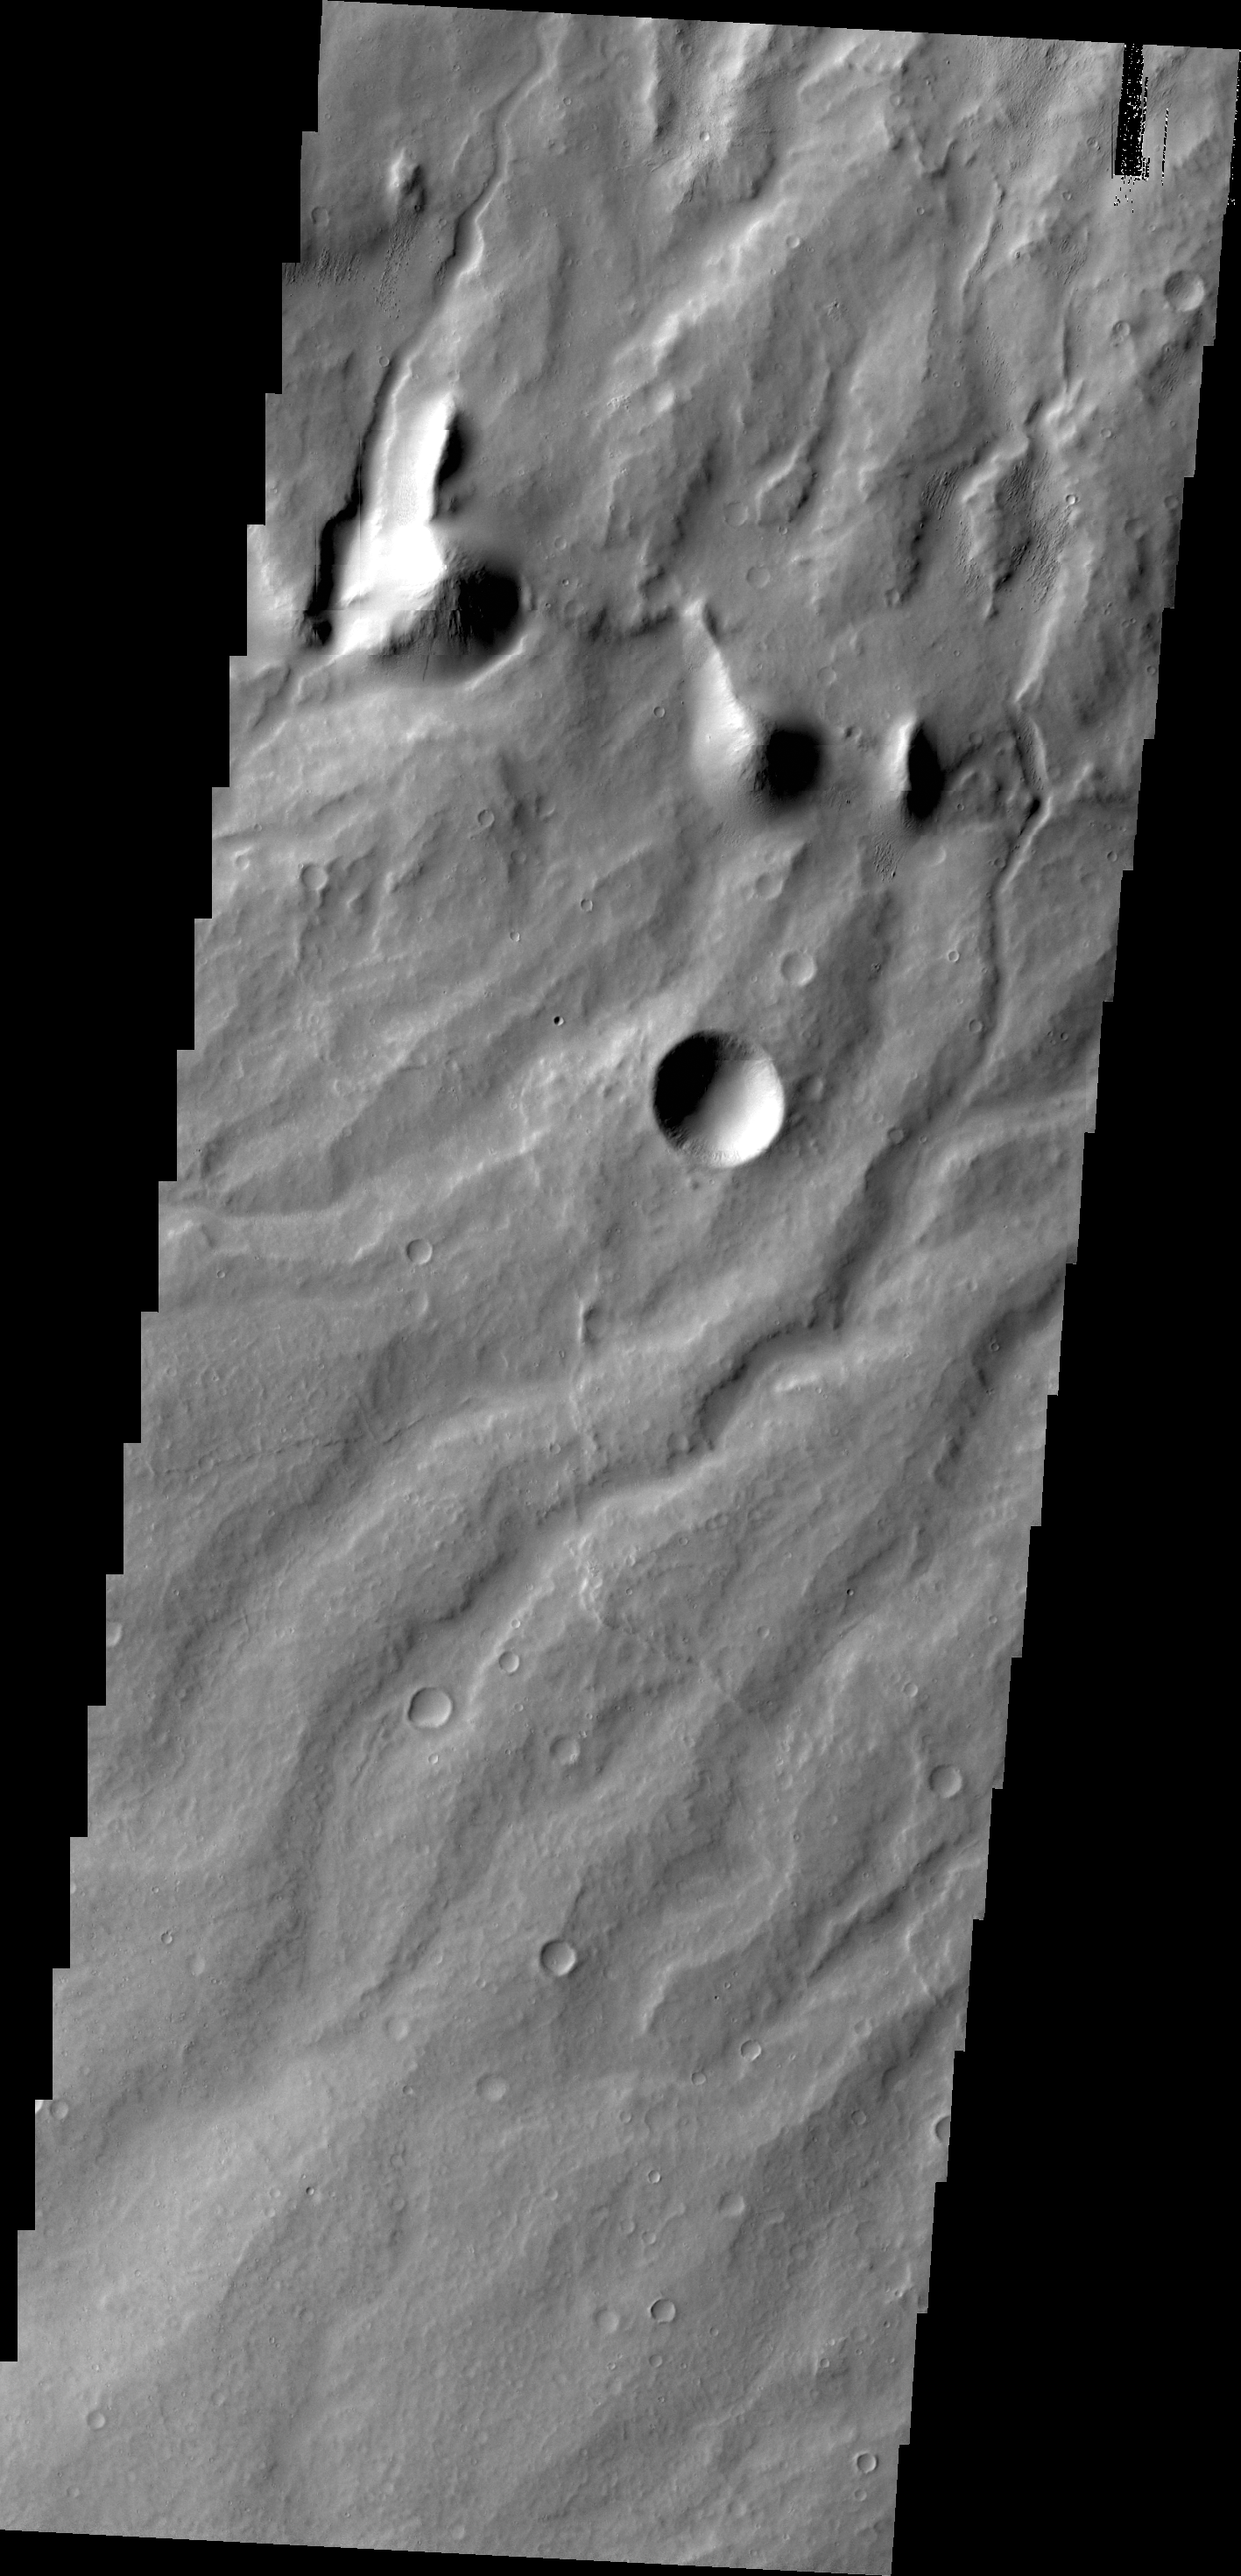

Apollineris Mons

The parallel channels seen in this image are dissecting the flanks of Apollinaris Mons, a large volcano north of Gusev Crater.

Credit: NASA/JPL/ASU